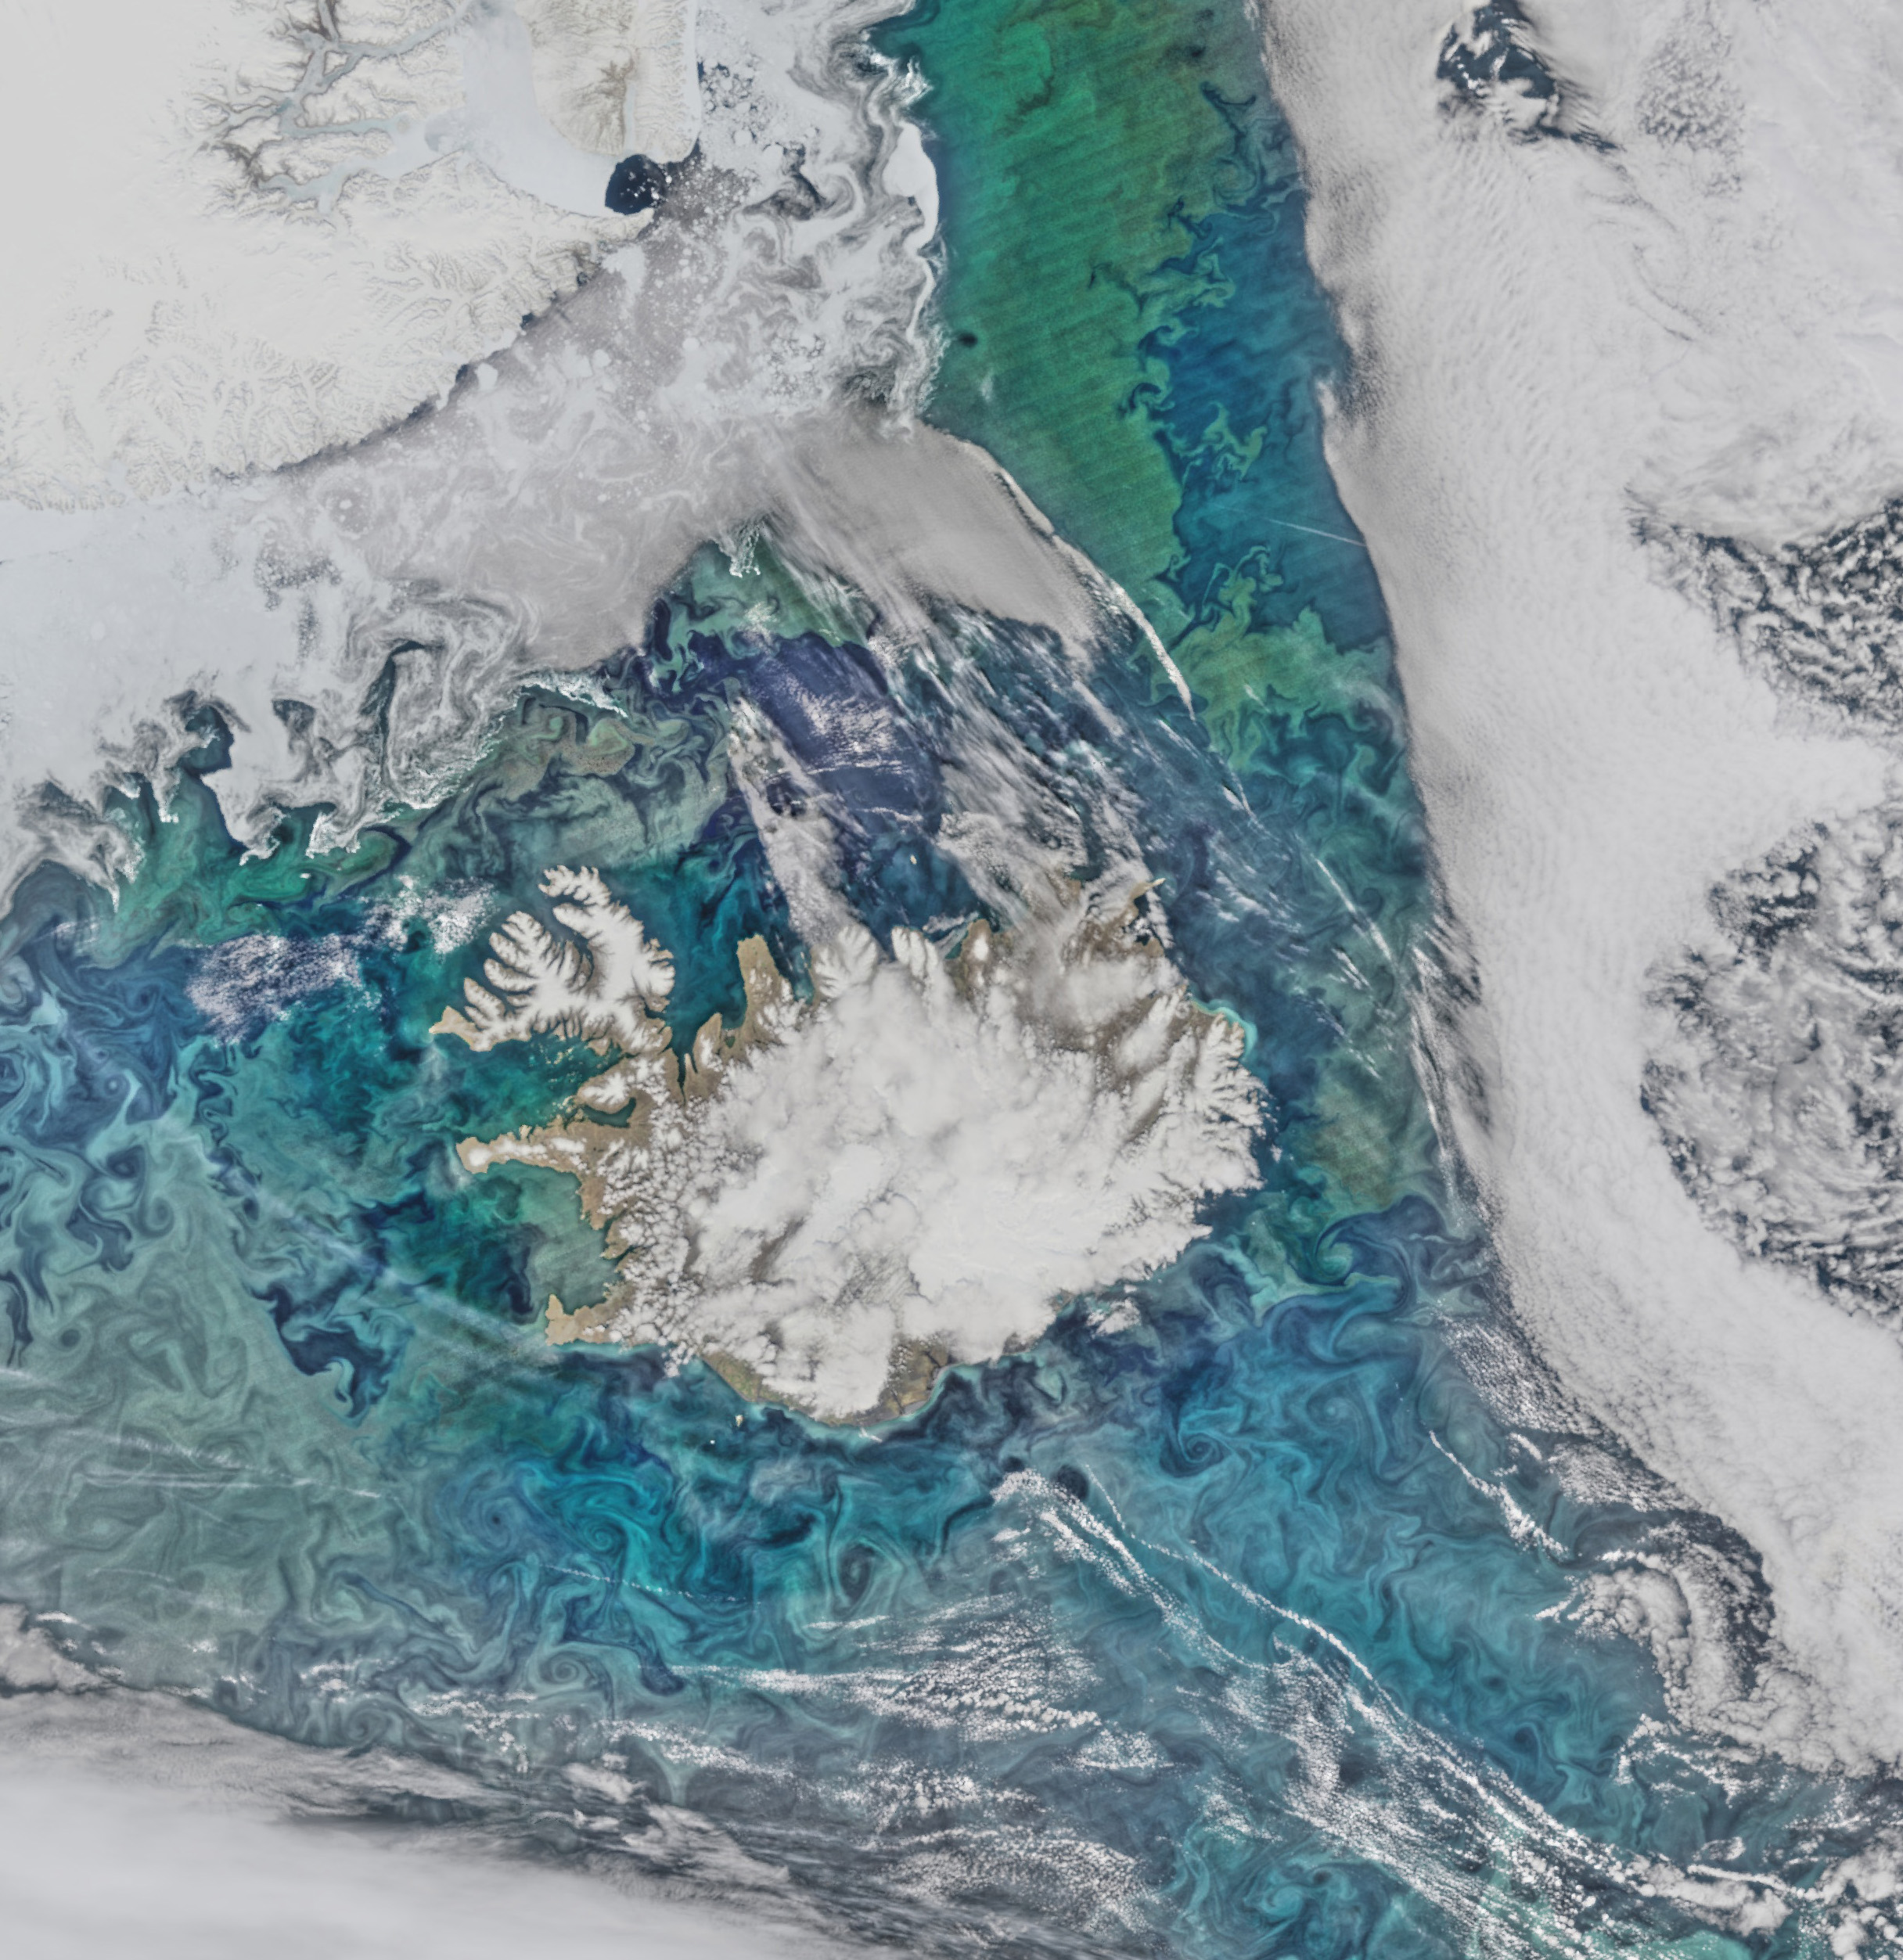

Mid June in the North Atlantic [crop]

Phytoplankton communities and sea ice limn the turbulent flow field around Iceland in this Suomi-NPP/VIIRS scene collected on June 14, 2015.

Credit: NASA/Goddard/Suomi NPP/VIIRS